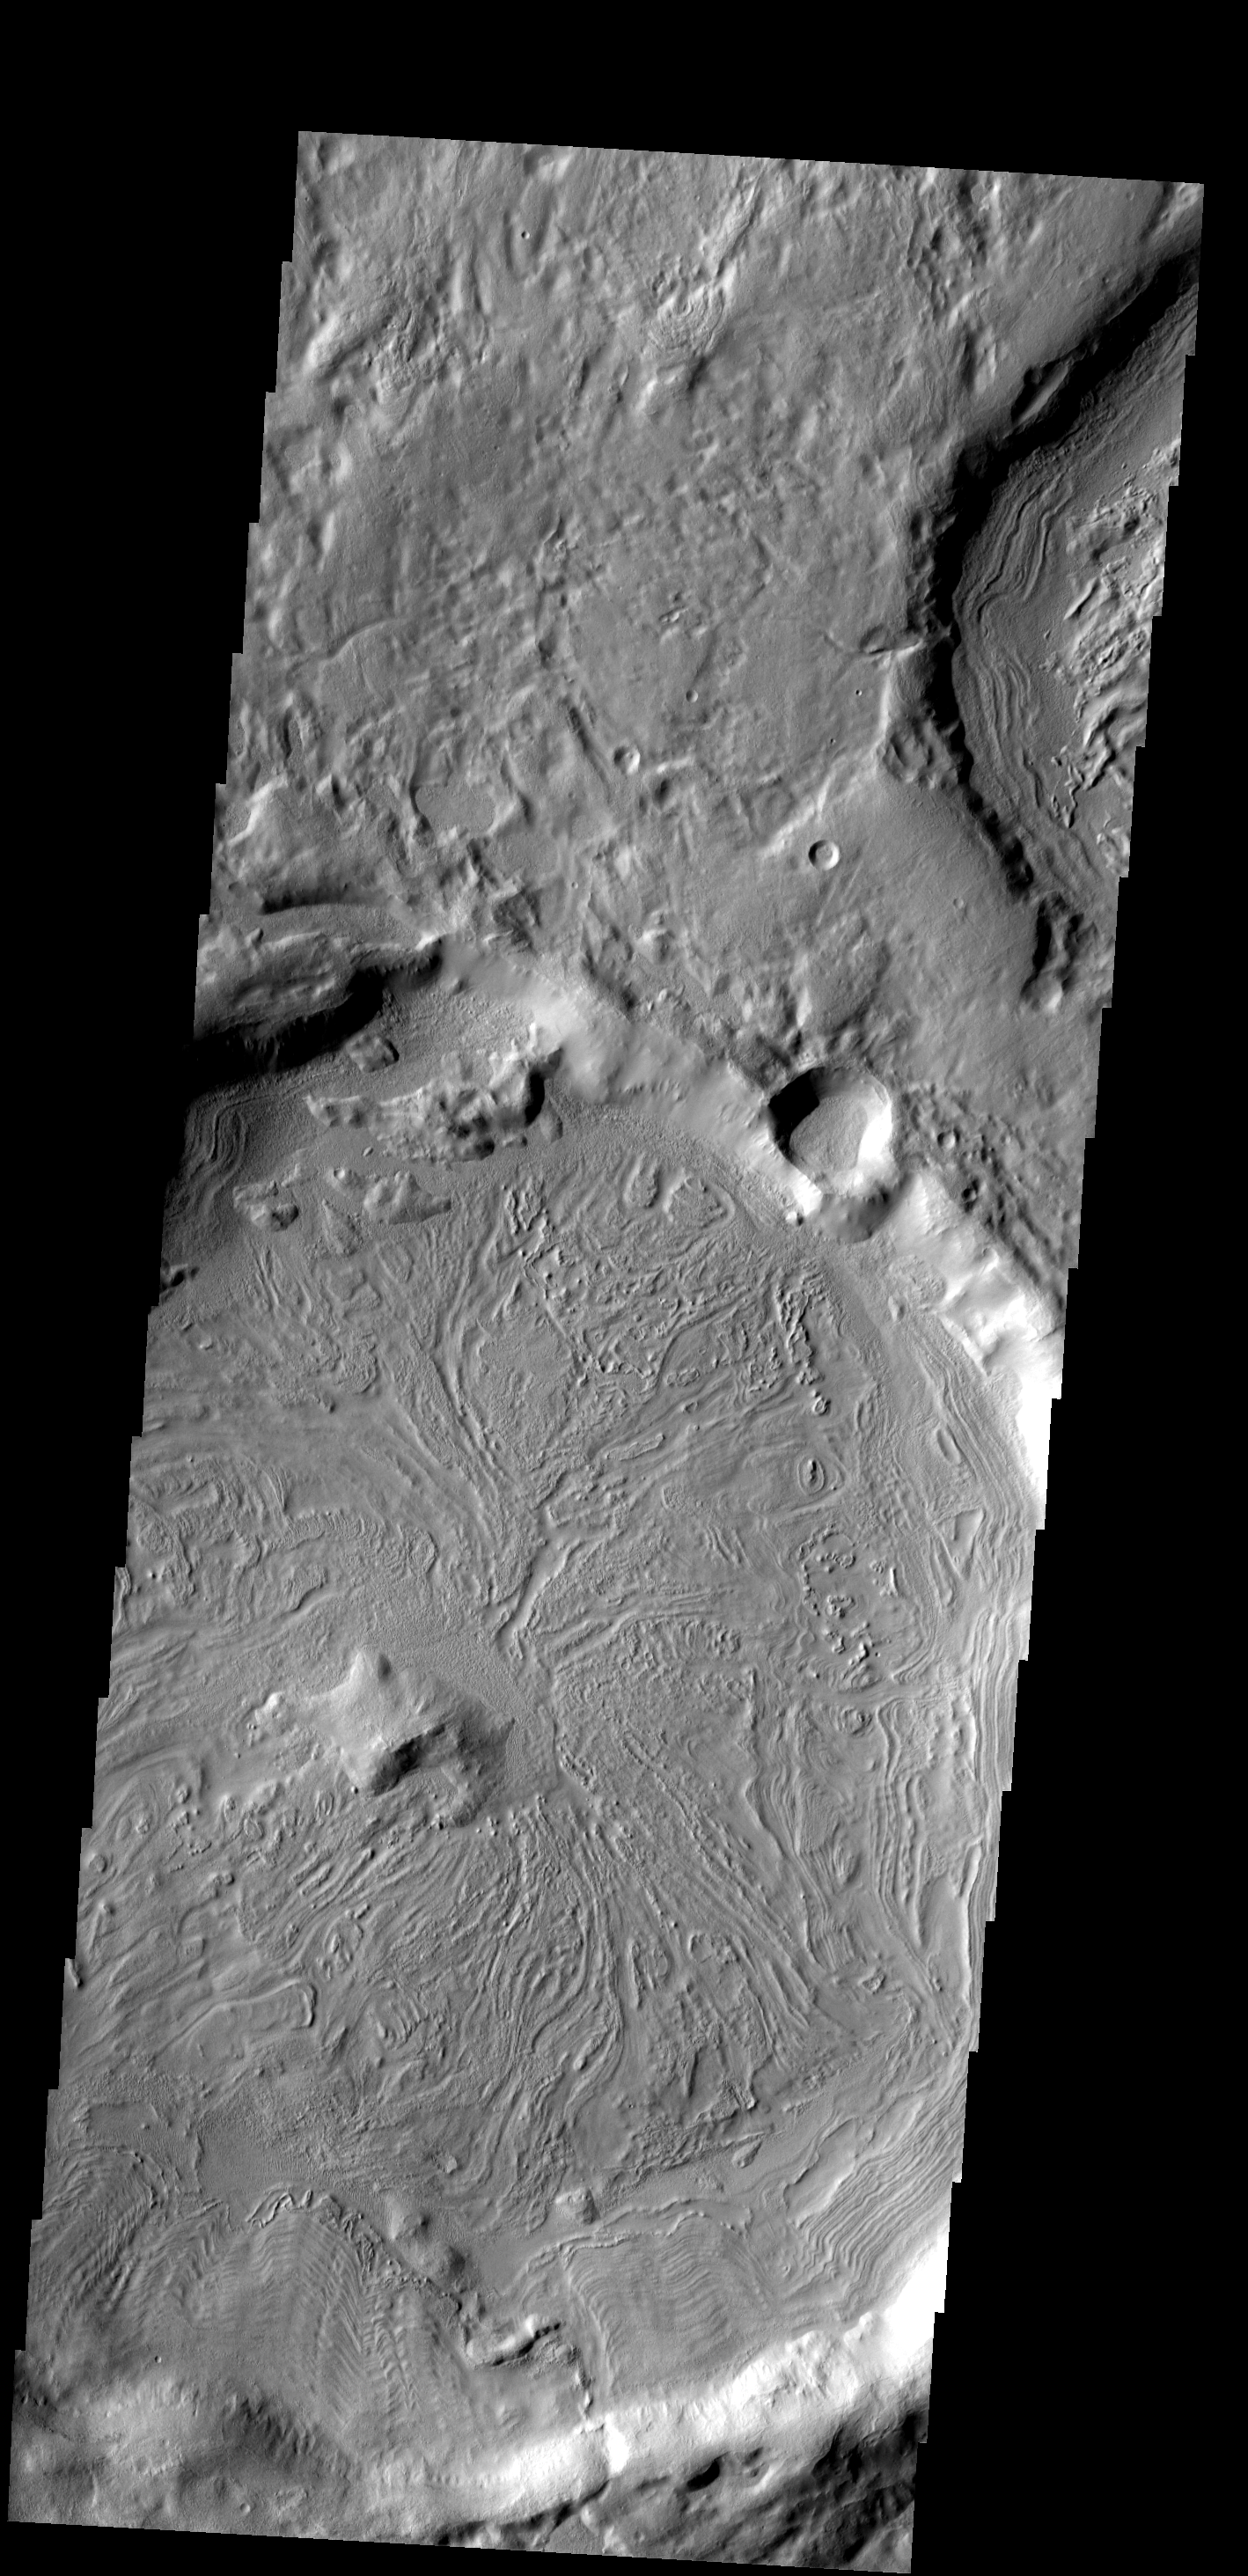

Crater Floor

The texture/pattern on the floor of this unnamed crater in Terra Sabaea indicates that volitiles make up a portion of the material filling the crater.

Image information: VIS instrument. Latitude 33.8N, Longitude 44.4E. 19 meter/pixel resolution.

Please see the THEMIS Data Citation Note for details on crediting THEMIS images.

Note: this THEMIS visual image has not been radiometrically nor geometrically calibrated for this preliminary release. An empirical correction has been performed to remove instrumental effects. A linear shift has been applied in the cross-track and down-track direction to approximate spacecraft and planetary motion. Fully calibrated and geometrically projected images will be released through the Planetary Data System in accordance with Project policies at a later time.

NASA’s Jet Propulsion Laboratory manages the 2001 Mars Odyssey mission for NASA’s Office of Space Science, Washington, D.C. The Thermal Emission Imaging System (THEMIS) was developed by Arizona State University, Tempe, in collaboration with Raytheon Santa Barbara Remote Sensing. The THEMIS investigation is led by Dr. Philip Christensen at Arizona State University. Lockheed Martin Astronautics, Denver, is the prime contractor for the Odyssey project, and developed and built the orbiter. Mission operations are conducted jointly from Lockheed Martin and from JPL, a division of the California Institute of Technology in Pasadena.

Credit: NASA/JPL/ASU